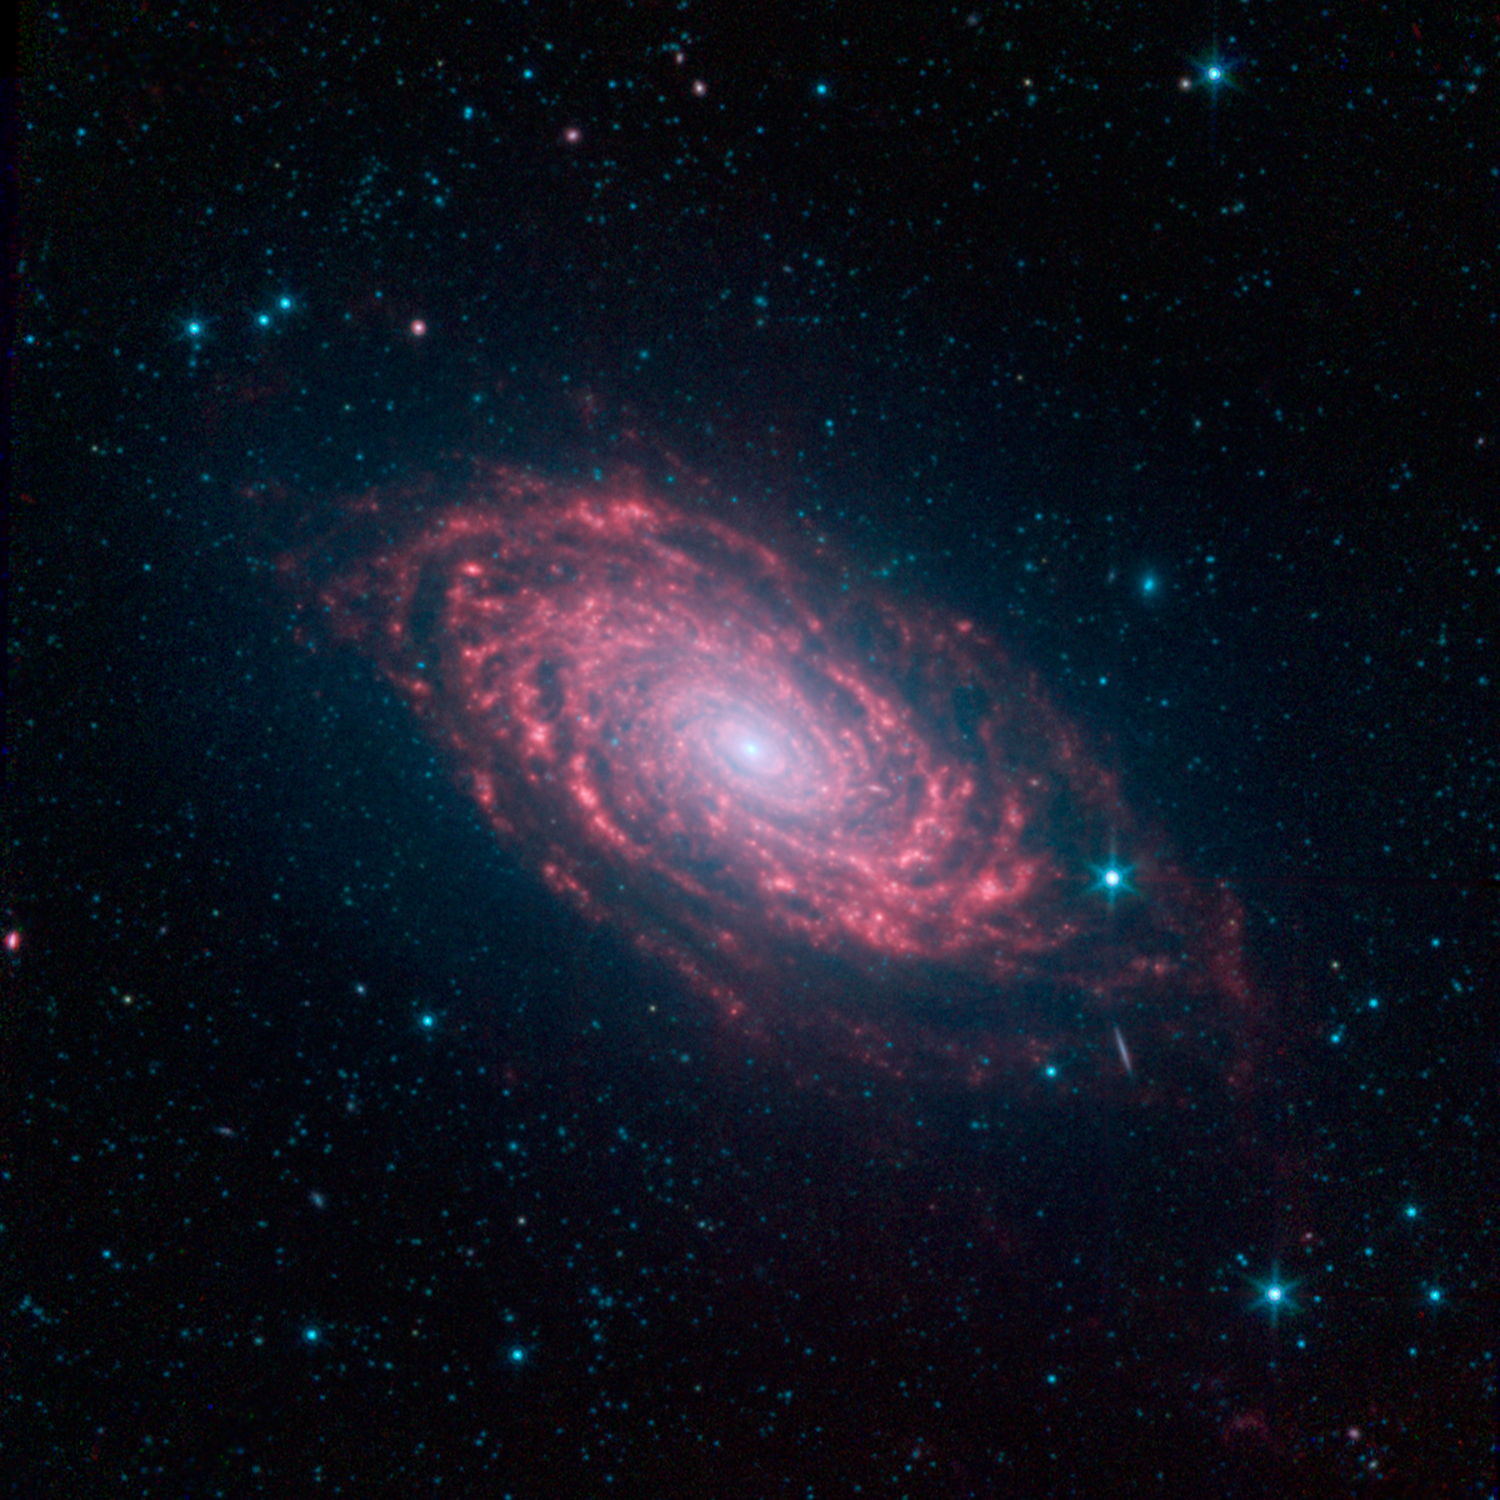

Spitzer’s Sunflower Galaxy

The various spiral arm segments of the Sunflower galaxy, also known as Messier 63, show up vividly in this image taken in infrared light by NASA’s Spitzer Space Telescope. Infrared light is sensitive to the dust lanes in spiral galaxies, which appear dark in visible-light images. Spitzer’s view reveals complex structures that trace the galaxy’s spiral arm pattern.

Messier 63 is 37 million light-years away — not far from the well-known Whirlpool galaxy and the associated Messier 51 group of galaxies.

The dust, glowing red in this image, can be traced all the way down into the galaxy’s nucleus, forming a ring around the densest region of stars at its center. The dusty patches are where news stars are being born.

The short diagonal line seen on the lower right side of the galaxy’s disk is actually a much more distant galaxy, oriented with its edge facing toward us.

Blue shows infrared light with wavelengths of 3.6 microns, green represents 4.5-micron light and red, 8.0-micron light. The contribution from starlight measured at 3.6 microns has been subtracted from the 8.0-micron image to enhance the visibility of the dust features.

Credit: NASA/JPL-Caltech